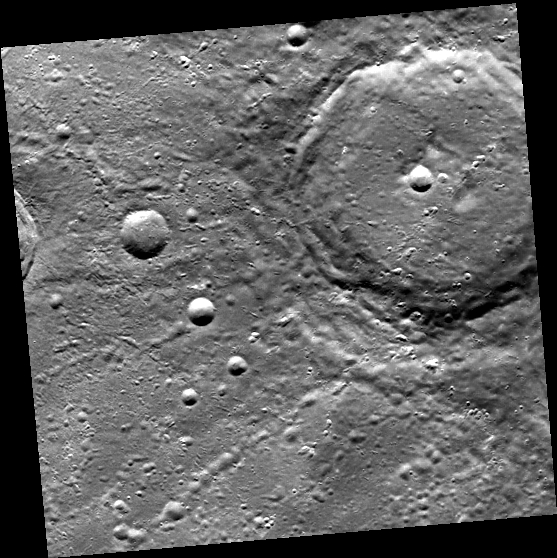

Chains: Craters Making More Craters

This unnamed complex crater in Mercury’s northern hemisphere has produced crater chains. These chains form when a crater ejects material that then plummets towards the surface, producing more craters, often in long linear chains. Another set of crater chains can be seen within the large crater in this image, which most likely originated from the crater Hokusai. Since Hokusai’s crater chains lie on top of the crater in this image, the crater Hokusai must be younger!

This image was acquired as part of MDIS’s high-resolution stereo imaging campaign. Images from the stereo imaging campaign are used in combination with the surface morphology base map or the albedo base map to create high-resolution stereo views of Mercury’s surface, with an average resolution of 200 meters/pixel. Viewing the surface under the same Sun illumination conditions but from two or more viewing angles enables information about the small-scale topography of Mercury’s surface to be obtained.

Date acquired: February 01, 2013
Image Mission Elapsed Time (MET): 2001572
Image ID: 3436074
Instrument: Wide Angle Camera (WAC) of the Mercury Dual Imaging System (MDIS)
WAC filter: 7 (748 nanometers)
Center Latitude: 54.87°
Center Longitude: 6.15° E
Resolution: 234 meters/pixel
Scale: The large crater is 64 km in diameter (40 miles).
Incidence Angle: 54.9°
Emission Angle: 4.5°
Phase Angle: 50.4°

The MESSENGER spacecraft is the first ever to orbit the planet Mercury, and the spacecraft’s seven scientific instruments and radio science investigation are unraveling the history and evolution of the Solar System’s innermost planet. MESSENGER acquired over 150,000 images and extensive other data sets. MESSENGER is capable of continuing orbital operations until early 2015.

For information regarding the use of images, see the MESSENGER image use policy.

Credit: NASA/Johns Hopkins University Applied Physics Laboratory/Carnegie Institution of Washington